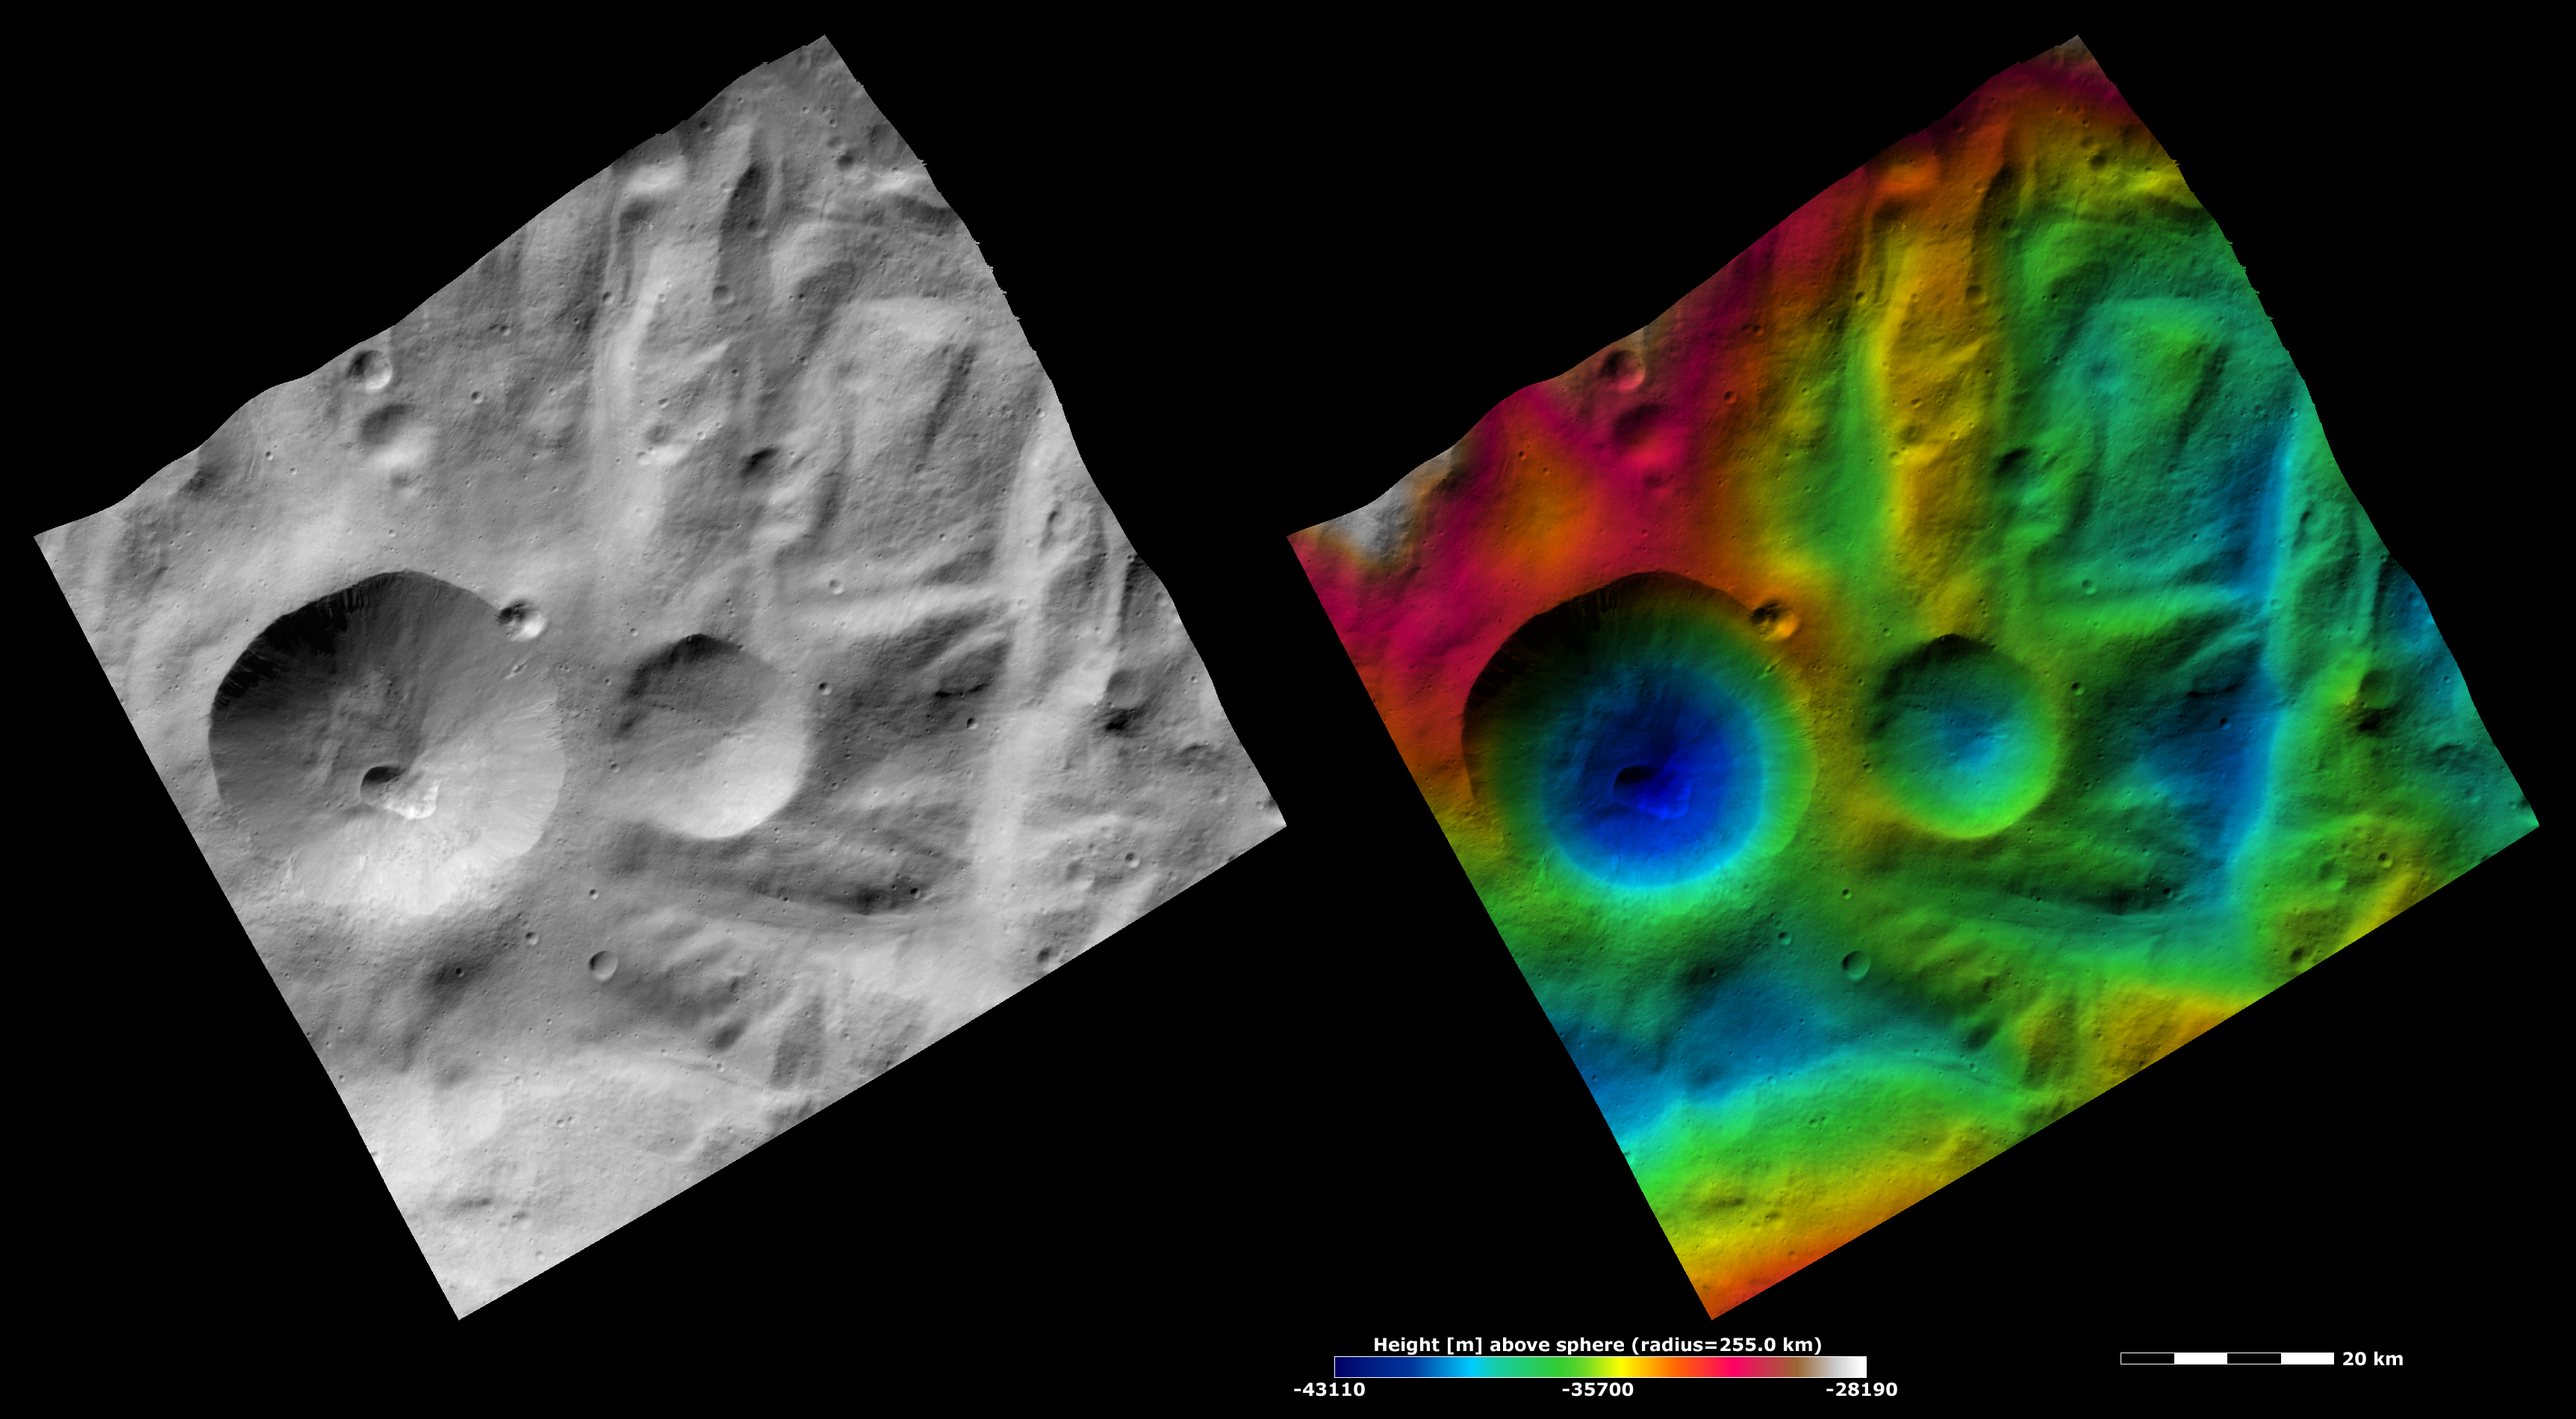

Apparent Brightness and Topography Images of Severina Crater

The left-hand image is a Dawn FC (framing camera) image, which shows the apparent brightness of Vesta’s surface. The right-hand image is based on this apparent brightness image, which has had a color-coded height representation of the topography overlain onto it. The topography is calculated from a set of images that were observed from different viewing directions, which allows stereo reconstruction. The various colors correspond to the height of the area. The white and red areas in the topography image are the highest areas and the blue areas are the lowest areas. Severina crater is the large crater in the left of the images. The topography image shows that Severina crater is a deep crater because the color-coding changes from red or yellow at Severina’s rim to blue at its base. The topography image also highlights the ridges and grooves in the right side of the image.

These images are located in Vesta’s Rheasilvia quadrangle, near Vesta’s south pole. NASA’s Dawn spacecraft obtained the apparent brightness image with its framing camera on Oct. 22, 2011. This image was taken through the camera’s clear filter. The distance to the surface of Vesta is 700 kilometers (435 miles) and the image has a resolution of about 70 meters (230 feet) per pixel. This image was acquired during the HAMO (high-altitude mapping orbit) phase of the mission. These images are lambert-azimuthal map projected.

The Dawn mission to Vesta and Ceres is managed by NASA’s Jet Propulsion Laboratory, a division of the California Institute of Technology in Pasadena, for NASA’s Science Mission Directorate, Washington D.C. UCLA is responsible for overall Dawn mission science. The Dawn framing cameras have been developed and built under the leadership of the Max Planck Institute for Solar System Research, Katlenburg-Lindau, Germany, with significant contributions by DLR German Aerospace Center, Institute of Planetary Research, Berlin, and in coordination with the Institute of Computer and Communication Network Engineering, Braunschweig. The Framing Camera project is funded by the Max Planck Society, DLR, and NASA/JPL.

Credit: NASA/JPL-Caltech/UCLA/MPS/DLR/IDA